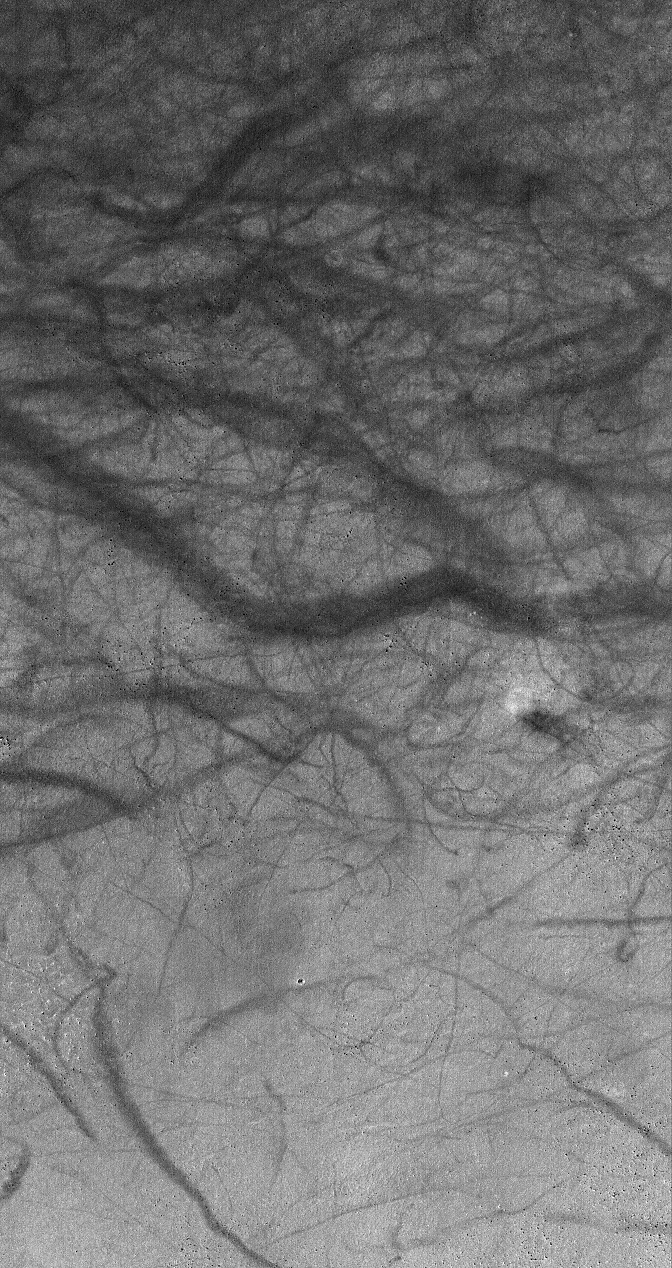

Devil in Mendel

20 January 2006
This Mars Global Surveyor (MGS) Mars Orbiter Camera (MOC) image shows a dust devil (right center) and a plethora of streaks created by previous dust devils, on the eastern floor of Mendel Crater. Dust devils are common at middle to high latitudes in the southern hemisphere during the spring and summer seasons.

Location near: 59.0°S, 198.4°W
Image width: ~3 km (~1.9 mi)
Illumination from: upper left
Season: Southern Summer

Credit: NASA/JPL/Malin Space Science Systems